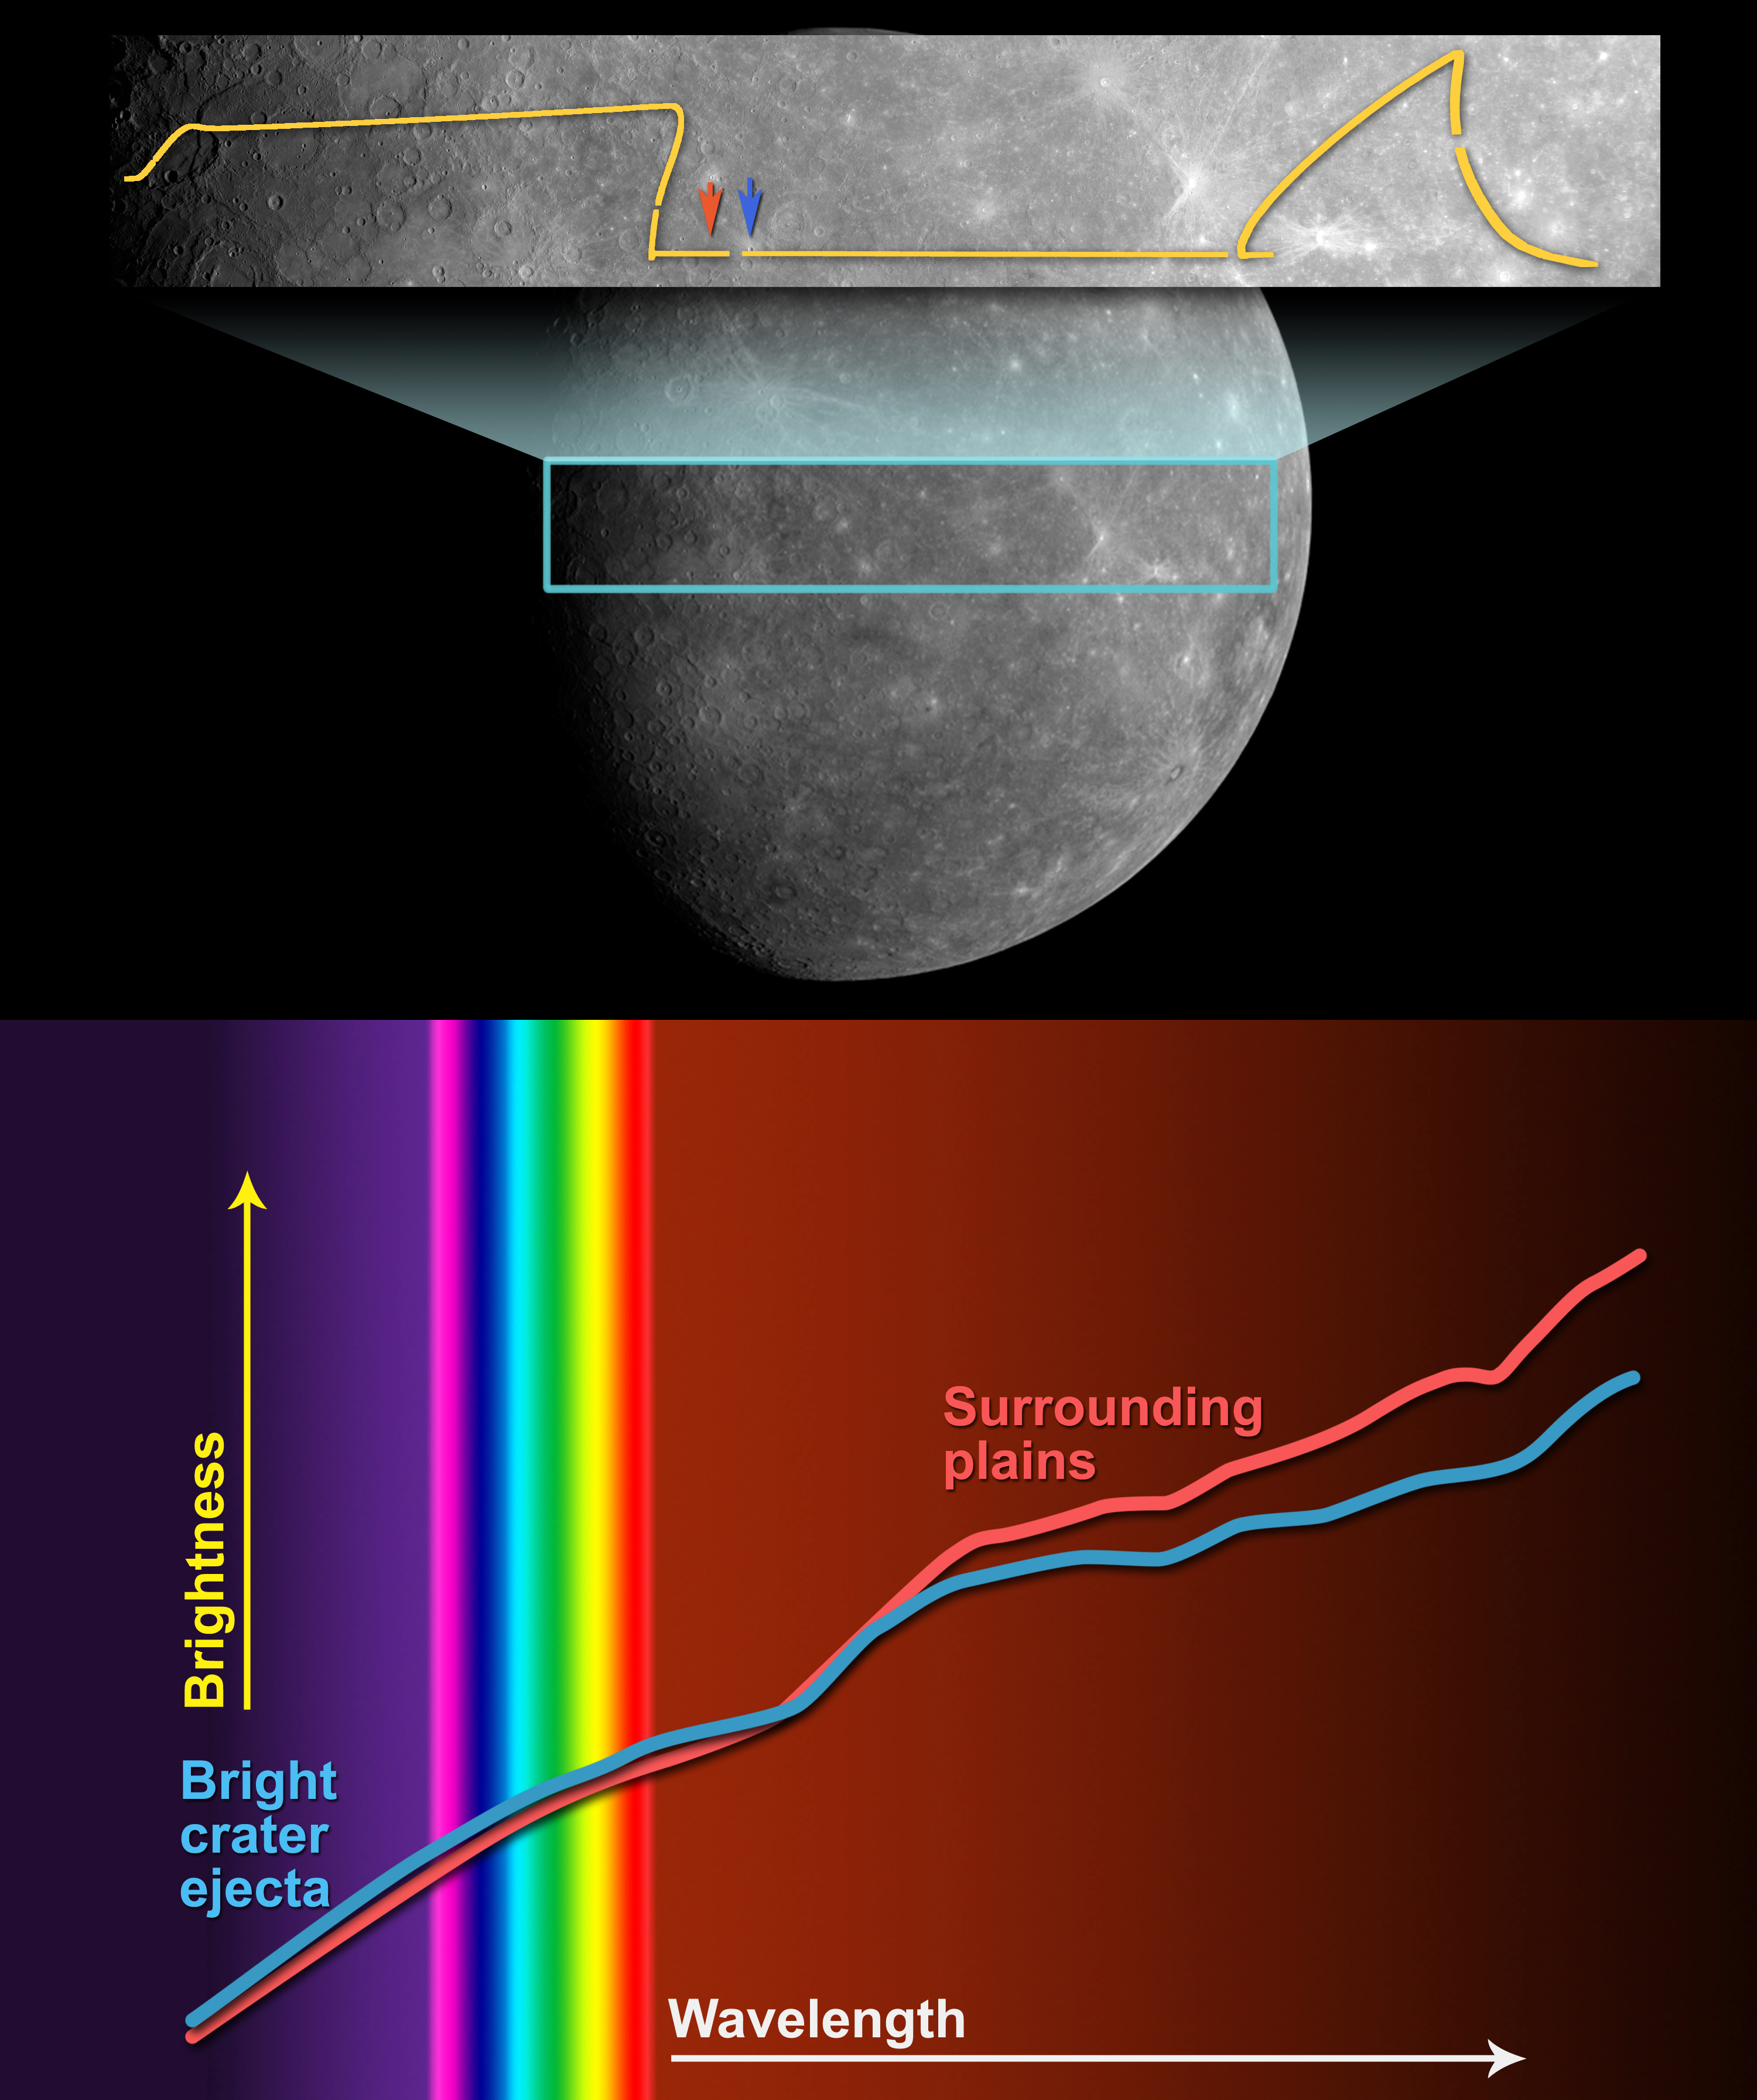

Seeking Information on Mercury’s Mineralogy

The top plot shows the ground track of observations made by the Visible and Infrared Spectrograph (VIRS) component of the Mercury Atmospheric and Surface Composition Spectrometer (MASCS). The ground track is projected onto a MESSENGER image of the portion of the planet seen in high-resolution by MESSENGER for the first time.

The bottom plot shows the relative spectral reflectance as a function of wavelength at the two locations indicated on the previous graphic. The visible and infrared portions of the spectra are shown for the two nearby areas, one including ejected material from a bright, relatively young crater and the other from surrounding plains. The two spectra have been shifted vertically to match at 850 nm (in the near-infrared). Differences between the two spectra, most notable in the infrared, are indicative of differences in the mineral abundances in these two regions.

These images are from MESSENGER, a NASA Discovery mission to conduct the first orbital study of the innermost planet, Mercury. For information regarding the use of images, see the MESSENGER image use policy.

Credit: NASA/Johns Hopkins University Applied Physics Laboratory/Carnegie Institution of Washington